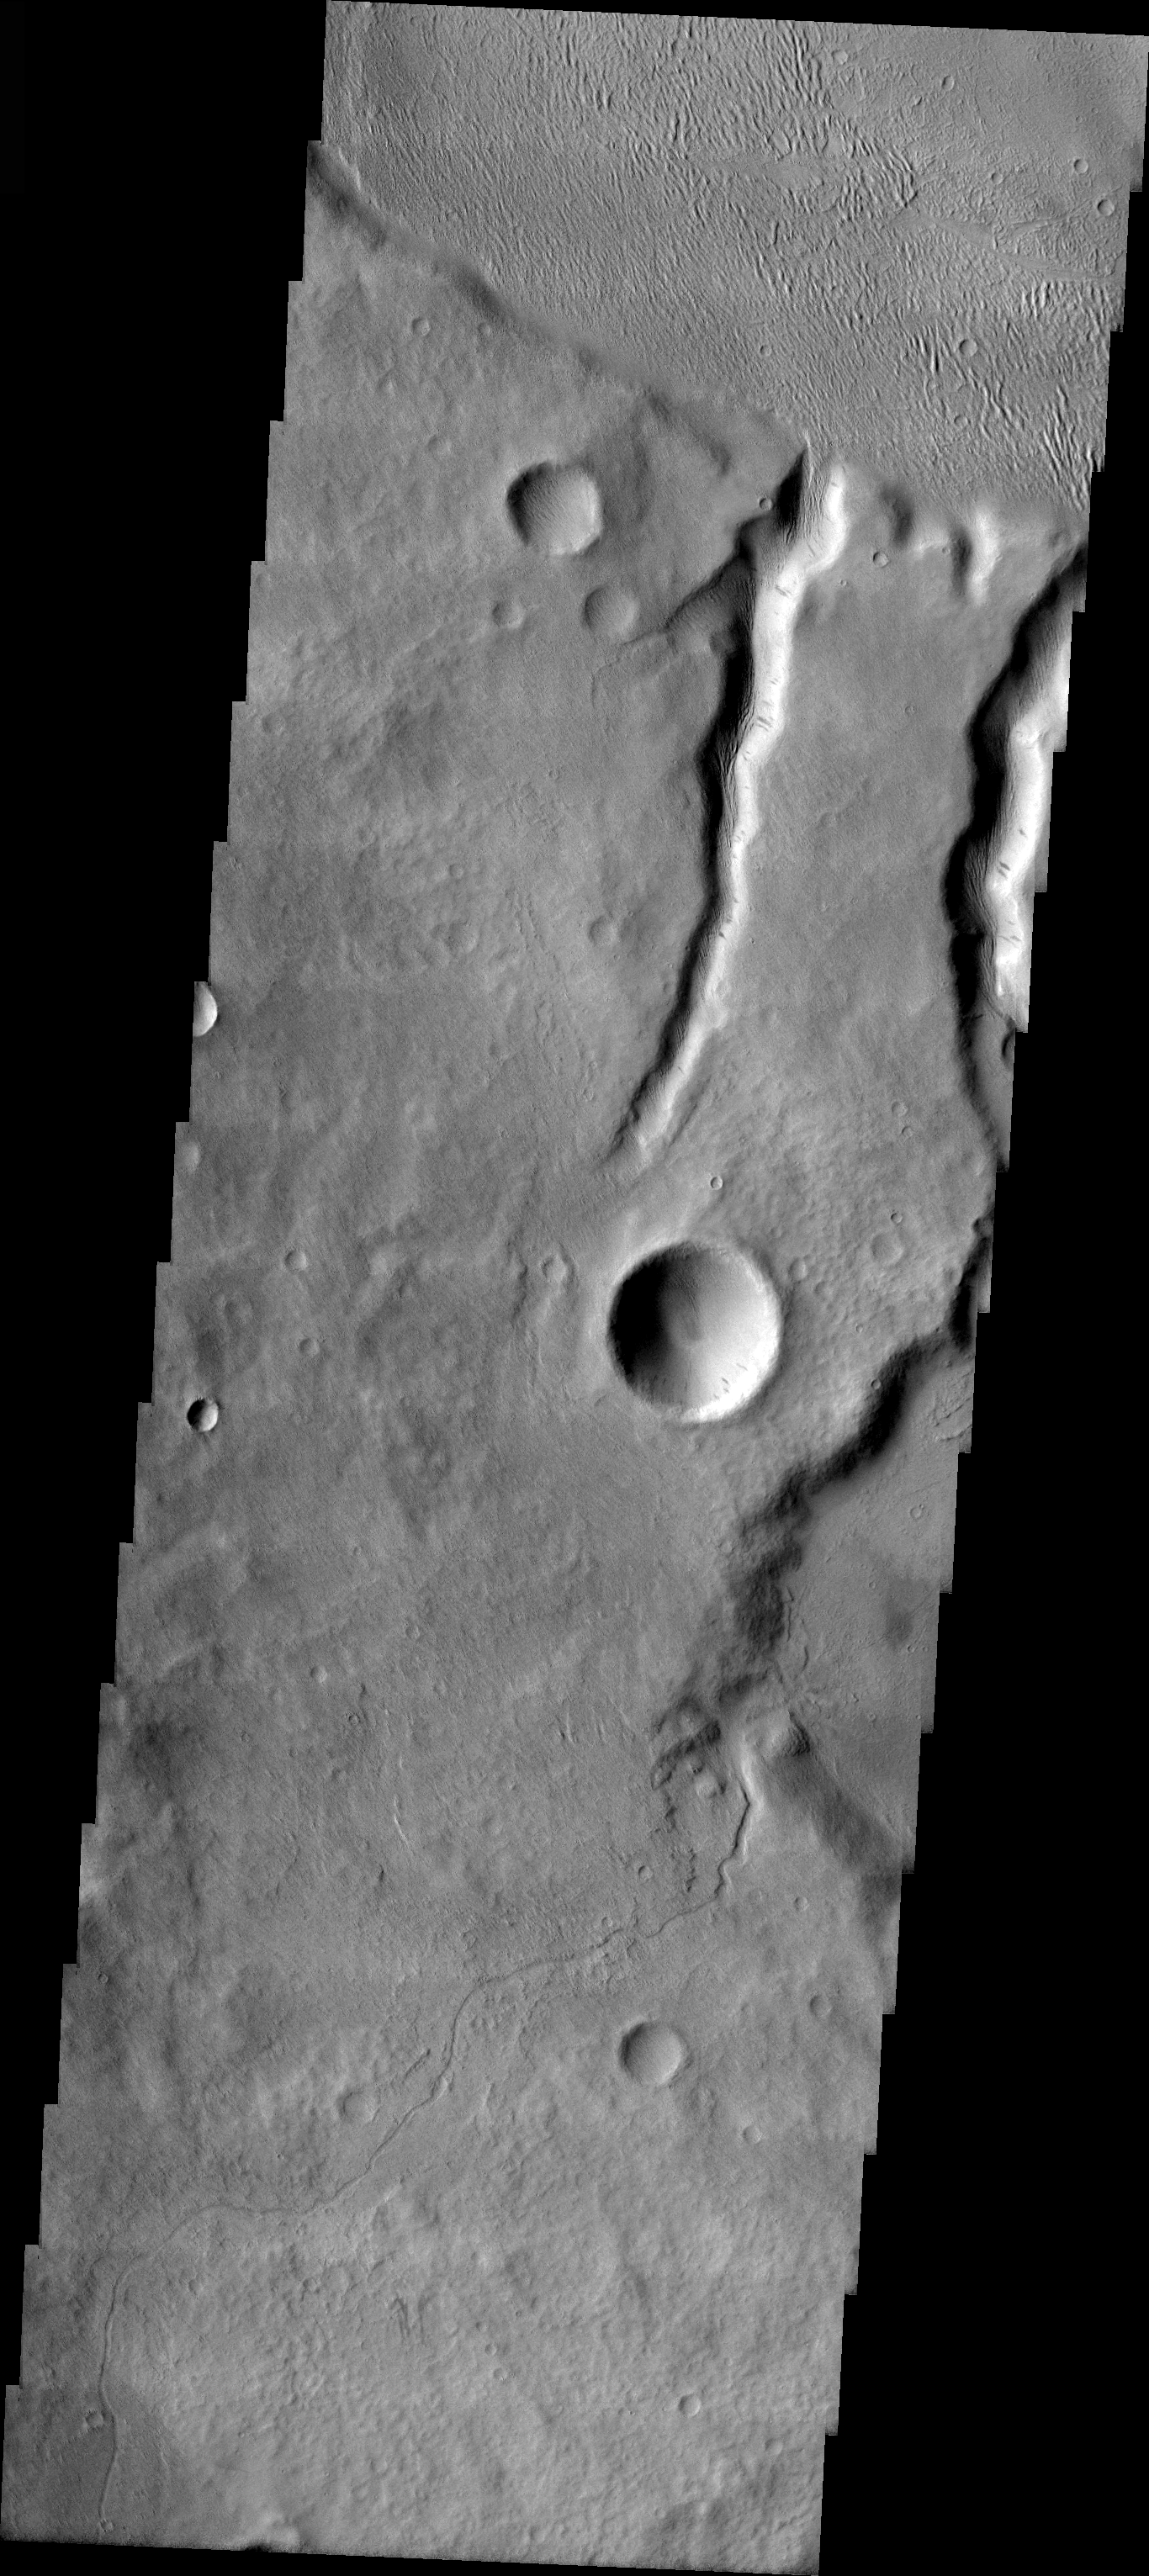

Tinia Vallis Channel

Released 31 March 2004

The Odyssey spacecraft has completed a full Mars year of observations of the red planet. For the next several weeks the Image of the Day will look back over this first mars year. It will focus on four themes: 1) the poles – with the seasonal changes seen in the retreat and expansion of the caps; 2) craters – with a variety of morphologies relating to impact materials and later alteration, both infilling and exhumation; 3) channels – the clues to liquid surface flow; and 4) volcanic flow features. While some images have helped answer questions about the history of Mars, many have raised new questions that are still being investigated as Odyssey continues collecting data as it orbits Mars.

The channel shown on the image is part of the Tinia Vallis region. It was collected July 11, 2002 during southern autumn season. The local time is 4pm. The image shows a small channel with a delta.

Image information: VIS instrument. Latitude -4.8, Longitude 211 East (149 West). 19 meter/pixel resolution.

Note: this THEMIS visual image has not been radiometrically nor geometrically calibrated for this preliminary release. An empirical correction has been performed to remove instrumental effects. A linear shift has been applied in the cross-track and down-track direction to approximate spacecraft and planetary motion. Fully calibrated and geometrically projected images will be released through the Planetary Data System in accordance with Project policies at a later time.

NASA’s Jet Propulsion Laboratory manages the 2001 Mars Odyssey mission for NASA’s Office of Space Science, Washington, D.C. The Thermal Emission Imaging System (THEMIS) was developed by Arizona State University, Tempe, in collaboration with Raytheon Santa Barbara Remote Sensing. The THEMIS investigation is led by Dr. Philip Christensen at Arizona State University. Lockheed Martin Astronautics, Denver, is the prime contractor for the Odyssey project, and developed and built the orbiter. Mission operations are conducted jointly from Lockheed Martin and from JPL, a division of the California Institute of Technology in Pasadena.

Credit: NASA/JPL/Arizona State University